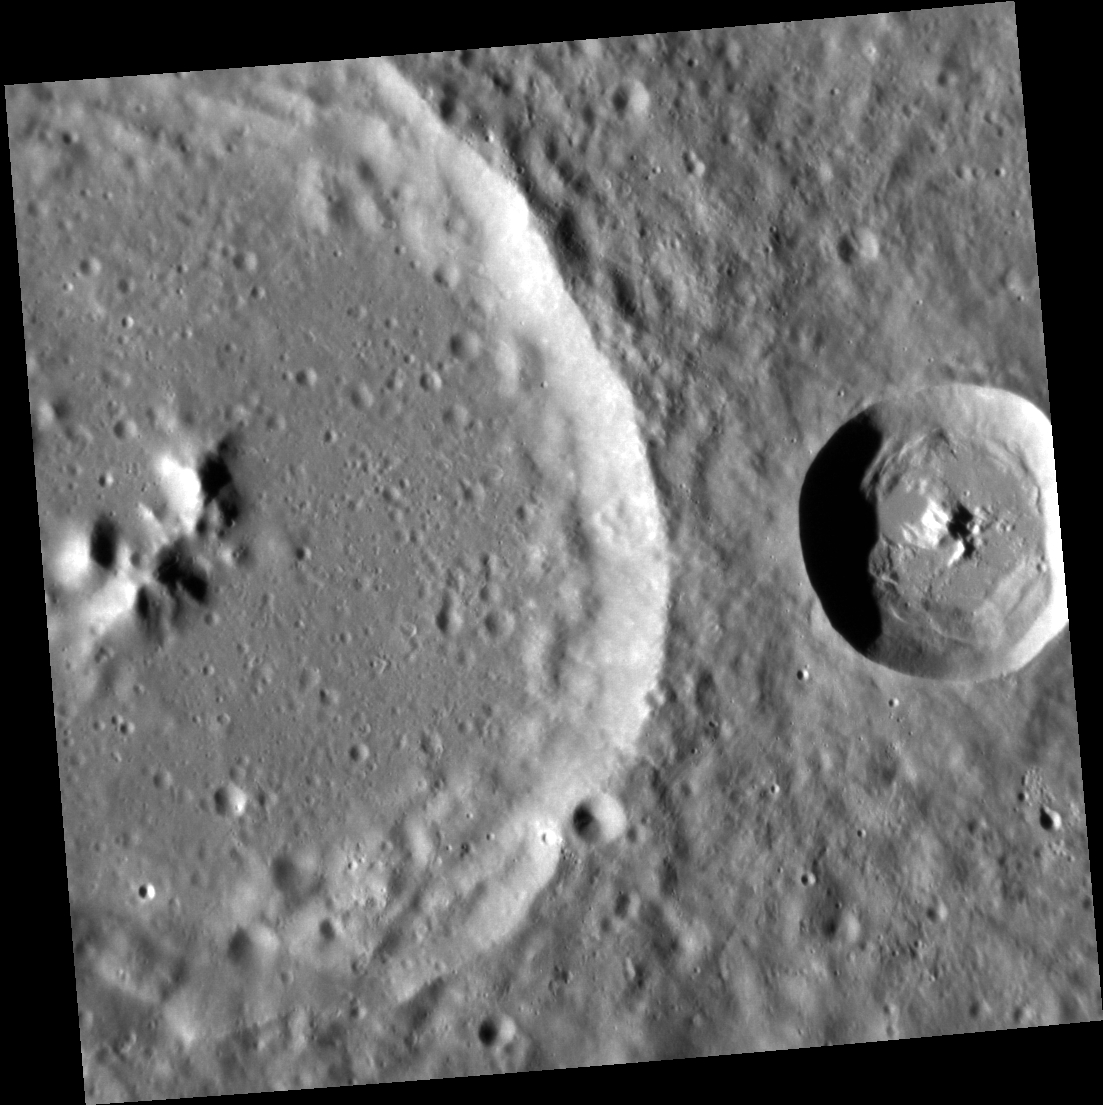

My Buddy and Me

A pair of craters, each with well-developed central peaks, can be seen in this high-resolution image. In the larger crater, a series of broad central peaks form a ring, while in the smaller, younger crater, one steep central peak dominates the central uplift.

This image was acquired as a high-resolution targeted observation. Targeted observations are images of a small area on Mercury’s surface at resolutions much higher than the 200-meter/pixel morphology base map. It is not possible to cover all of Mercury’s surface at this high resolution, but typically several areas of high scientific interest are imaged in this mode each week.

Date acquired: November 26, 2012
Image Mission Elapsed Time (MET): 262402154
Image ID: 3026494
Instrument: Narrow Angle Camera (NAC) of the Mercury Dual Imaging System (MDIS)
Center Latitude: 11.66°
Center Longitude: 245.8° E
Resolution: 48 meters/pixel
Scale: The image is 49 km (30 miles) across.
Incidence Angle: 65.7°
Emission Angle: 0.4°
Phase Angle: 65.3°

The MESSENGER spacecraft is the first ever to orbit the planet Mercury, and the spacecraft’s seven scientific instruments and radio science investigation are unraveling the history and evolution of the Solar System’s innermost planet. Visit the Why Mercury? section of this website to learn more about the key science questions that the MESSENGER mission is addressing. During the one-year primary mission, MDIS acquired 88,746 images and extensive other data sets. MESSENGER is now in a year-long extended mission, during which plans call for the acquisition of more than 80,000 additional images to support MESSENGER’s science goals.

For information regarding the use of images, see the MESSENGER image use policy.

Credit: NASA/Johns Hopkins University Applied Physics Laboratory/Carnegie Institution of Washington